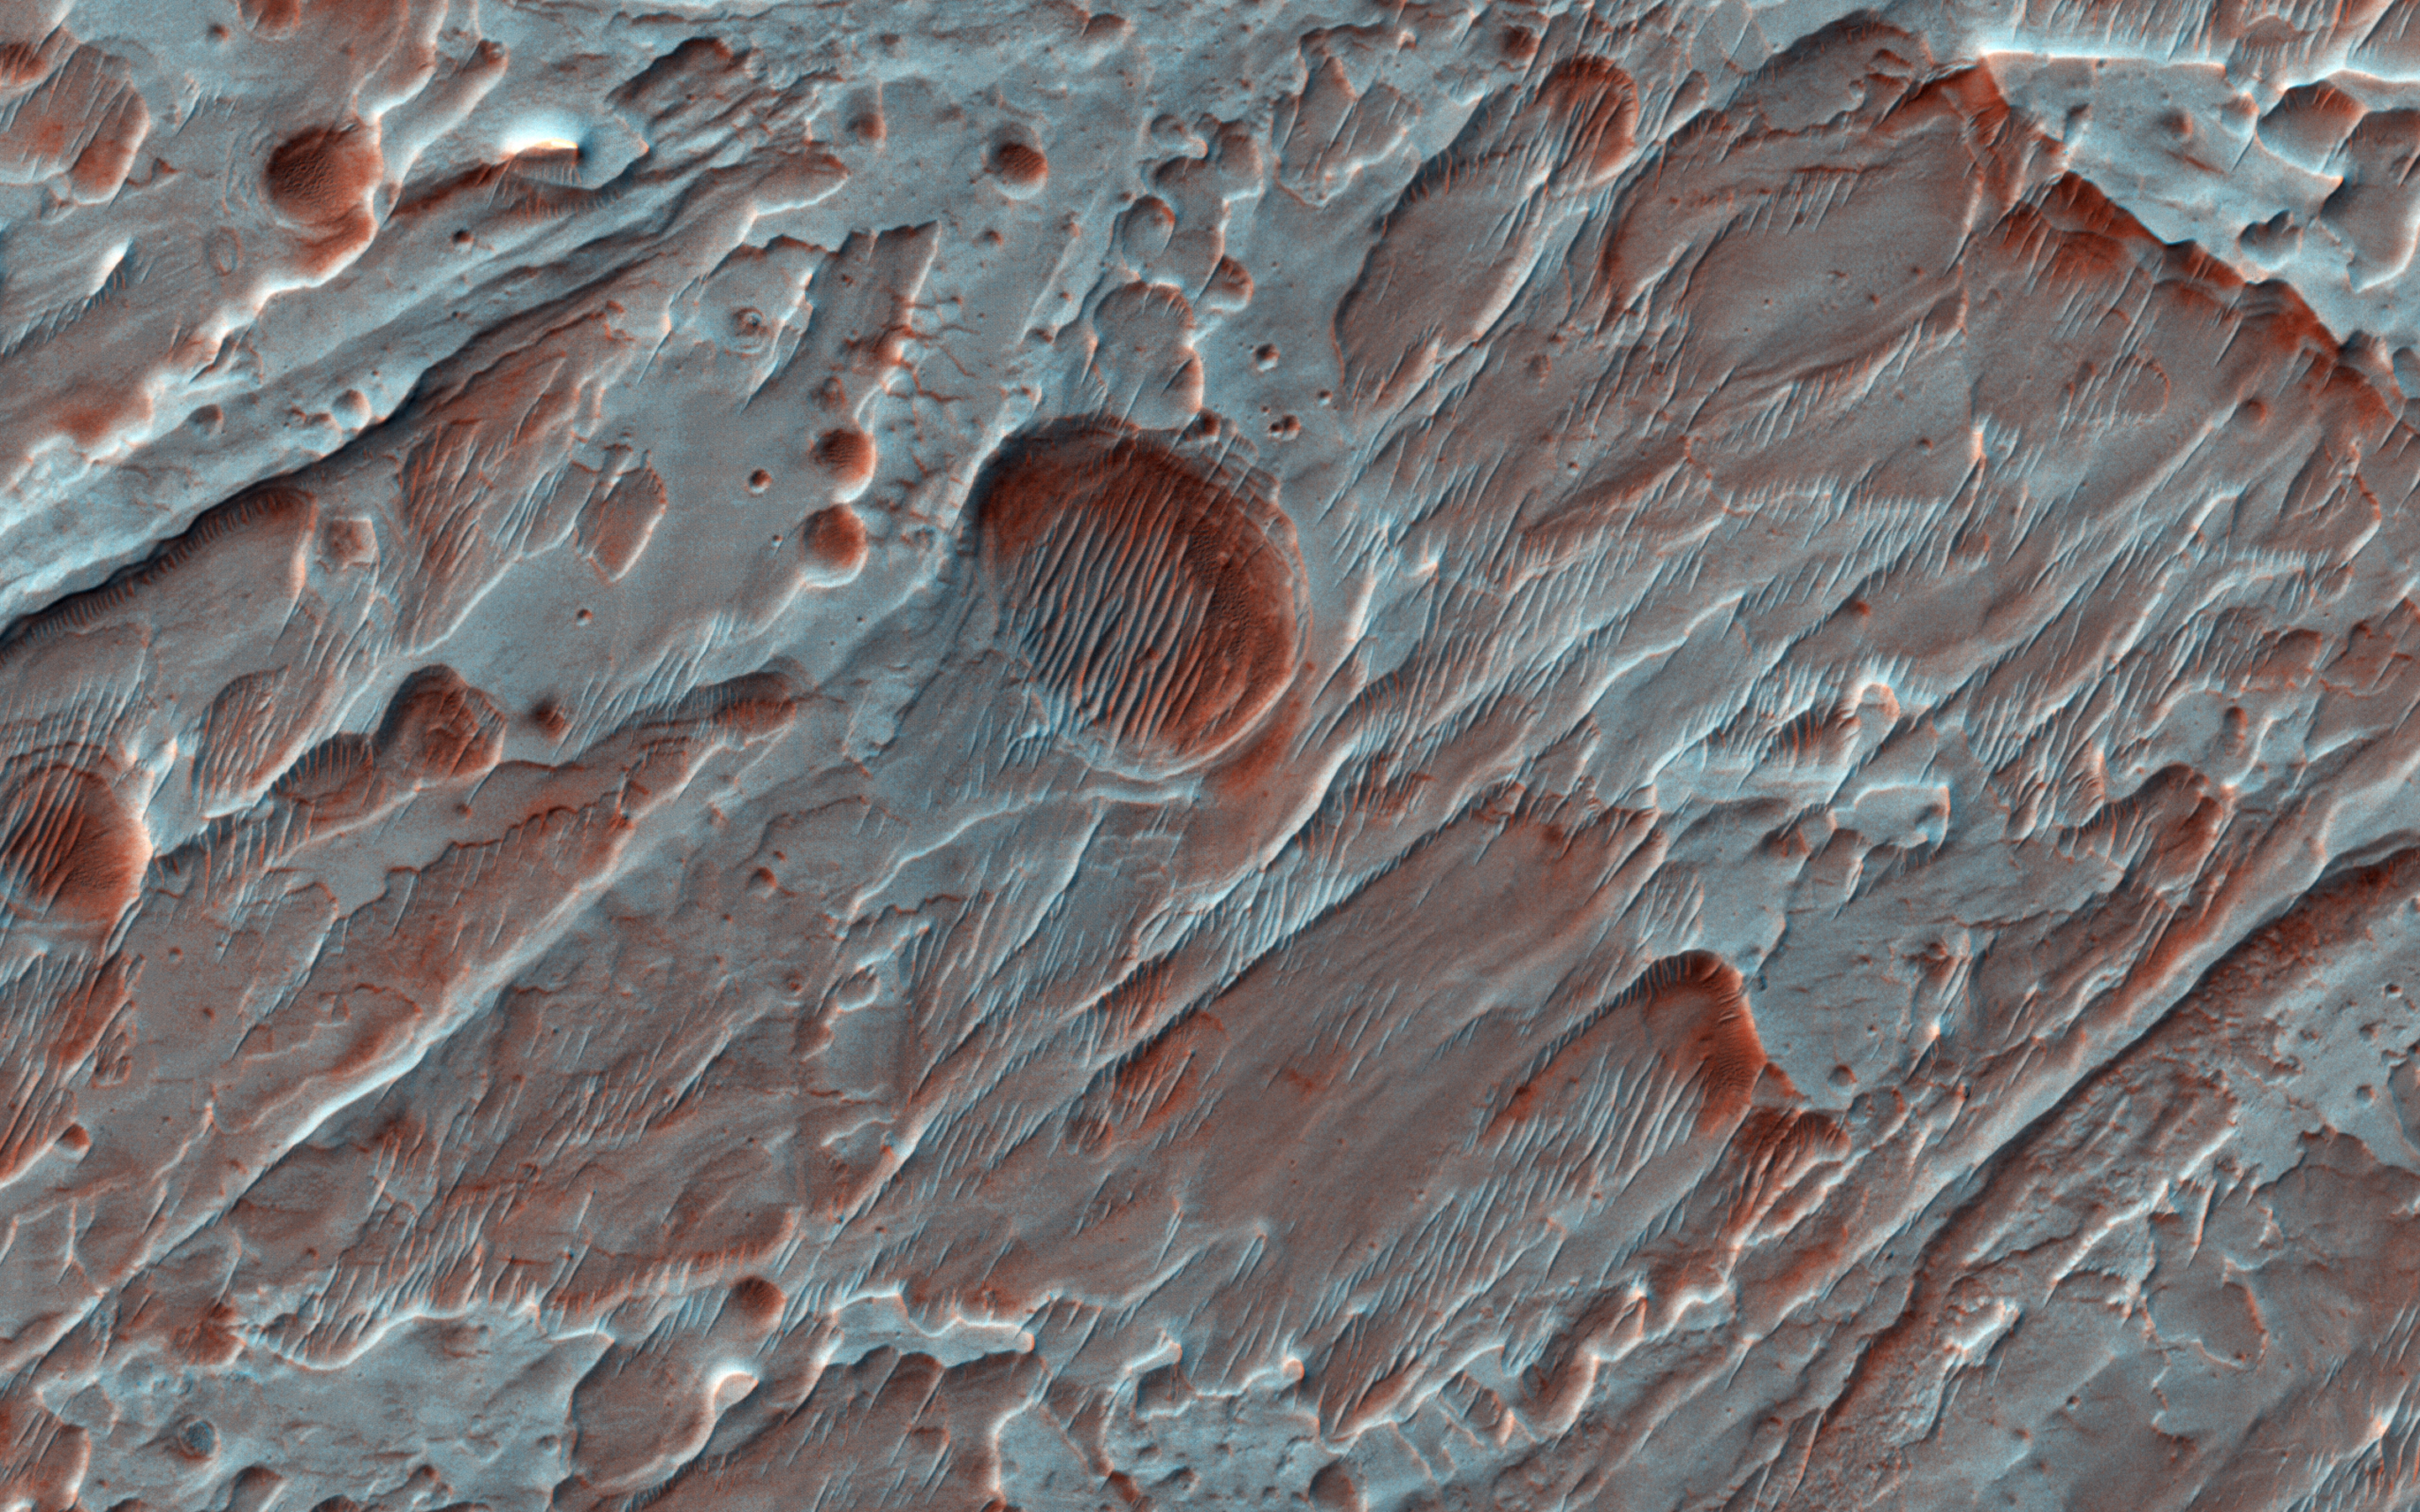

Fans of Roddy Crater

This image, acquired by NASA’s Mars Reconnaissance Orbiter on Sept. 16, 2013, shows Roddy Crater on Mars, home to several large alluvial fans, which formed as water moved sediment from the mountainous crater rim and deposited it onto the flatter crater floor. Alluvial fans are found on Earth, Mars, and even Saturn’s moon, Titan.

The fans built up over time during intense rain storms or from melting snow. Due to the strong winds on Mars, the river channels that once carried water and sediment on the fan surfaces are now standing as raised ridges and platforms. A thin blanket of ejecta (upper right) from a small crater on Roddy’s eastern rim protected underlying fan surfaces from modification by the wind compared to nearby, unprotected fans (left). The scarp beneath the thin ejecta surface exposes beautiful light-toned layers from the alluvial fans below.

The map is projected here at a scale of 25 centimeters (9.8 inches) per pixel. [The original image scale is 27.8 centimeters (10.9 inches) per pixel (with 1 x 1 binning); objects on the order of 83 centimeters (32.7 inches) across are resolved.] North is up.

The University of Arizona, Tucson, operates HiRISE, which was built by Ball Aerospace & Technologies Corp., Boulder, Colorado. NASA’s Jet Propulsion Laboratory, a division of Caltech in Pasadena, California, manages the Mars Reconnaissance Orbiter Project for NASA’s Science Mission Directorate, Washington.

Credit: NASA/JPL-Caltech/Univ. of Arizona